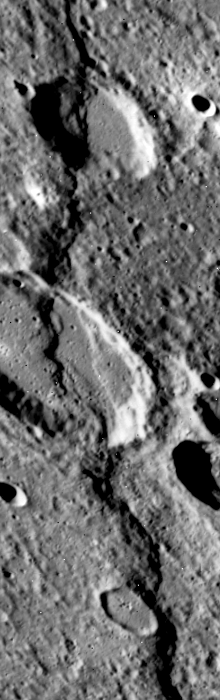

Discovery Rupes Scarp

A limping Mariner 10 spacecraft was coaxed into a third and final encounter with Mercury in March of 1975. Due to several problems with the aging spacecraft, only ~450 useful images of the planet were acquired, though many are at significantly higher resolution than previous encounters.

In this high resolution image (FDS 528884) the sun is low to the horizon thus enhancing topographic features with prominent shadows. As can be seen here, the surface of Mercury is heavily cratered similar to the Moon.

The prominent scarp that snakes up the image was named Discovery Rupes. Like Hero Rupes, this feature is thought to have been formed as the planet compressed, possibly caused by cooling of the planet.

The vertical (tall narrow) format of the third encounter images resulted from problems with the tape recorder and transmitter on the spacecraft. Only the middle quarter of each frame could be sent back.

The Mariner 10 mission, managed by the Jet Propulsion Laboratory for NASA’s Office of Space Science, explored Venus in February 1974 on the way to three encounters with Mercury-in March and September 1974 and in March 1975. The spacecraft took more than 7,000 photos of Mercury, Venus, the Earth and the Moon.

Credit: NASA/JPL